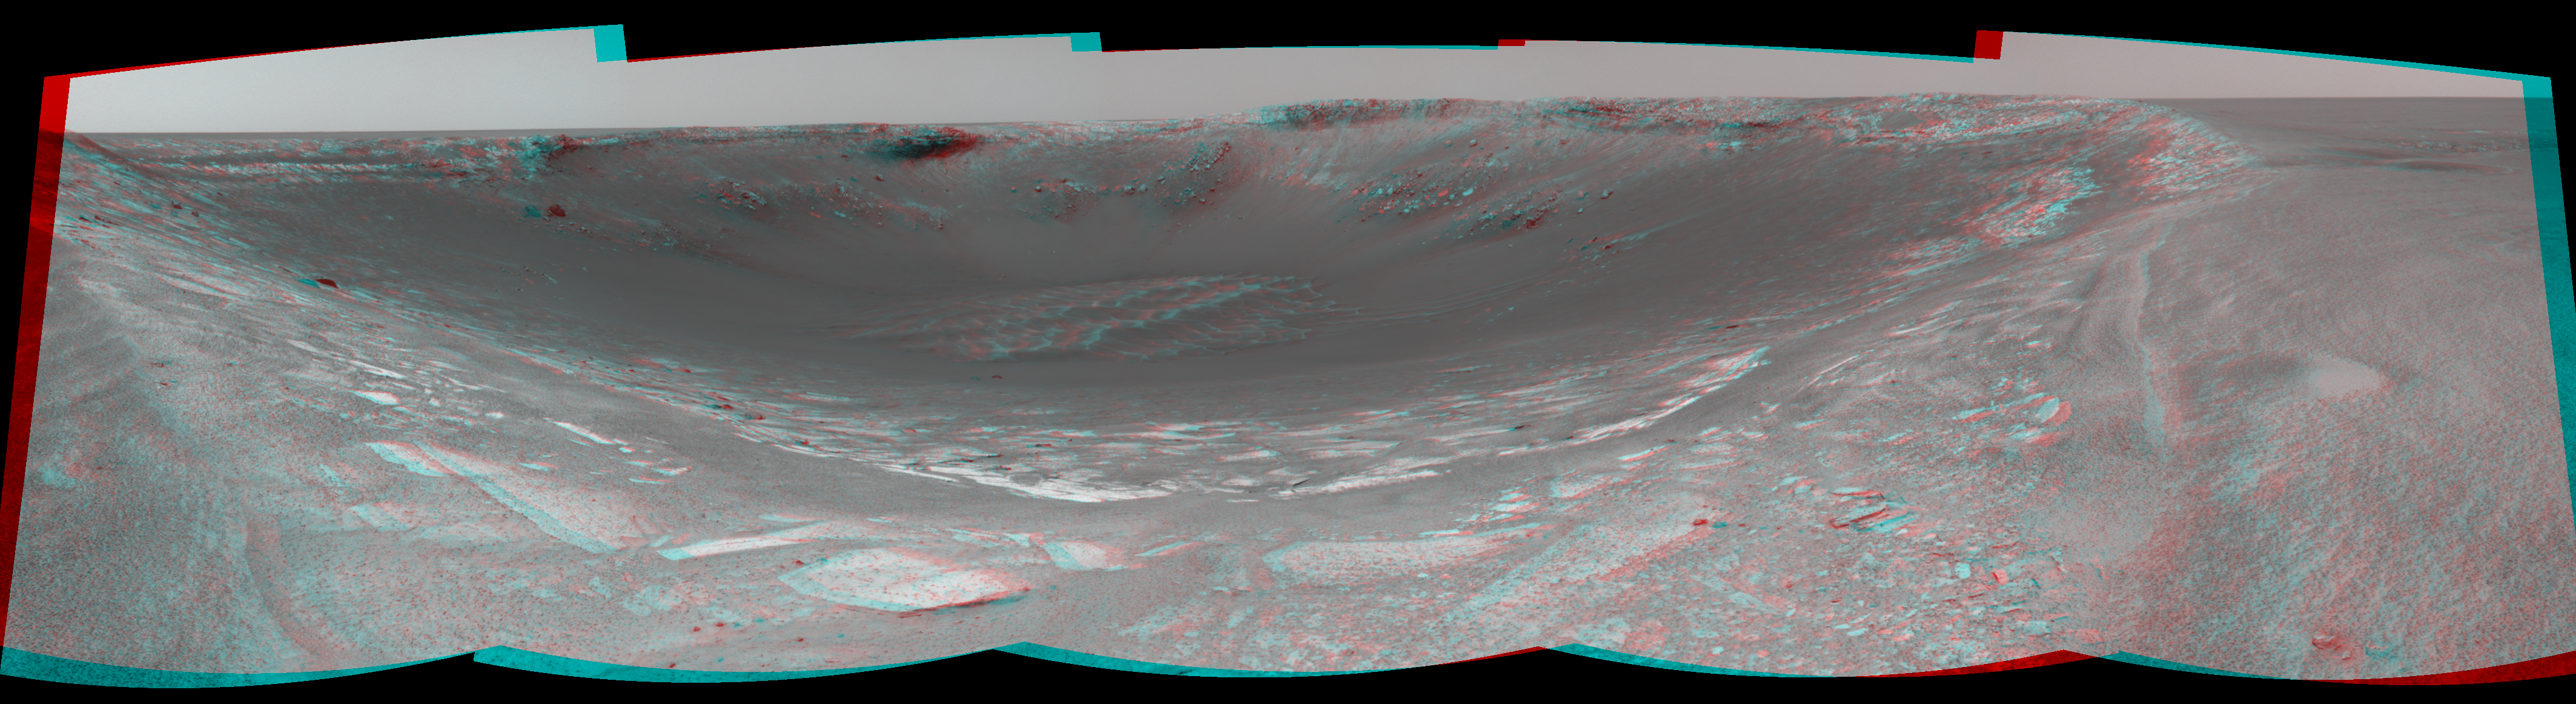

Behold ‘Endurance’! (3-D)

This three-dimensional, 180-degree view from the navigation camera on the Mars Exploration Rover Opportunity is the first look inside “Endurance Crater.” The view is a cylindrical-perspective projection constructed from four images. The crater is about 130 meters (about 430 feet) in diameter.

See PIA05861 for left eye view and PIA05862 for right eye view of this 3-D cylindrical-perspective projection.

Credit: NASA/JPL